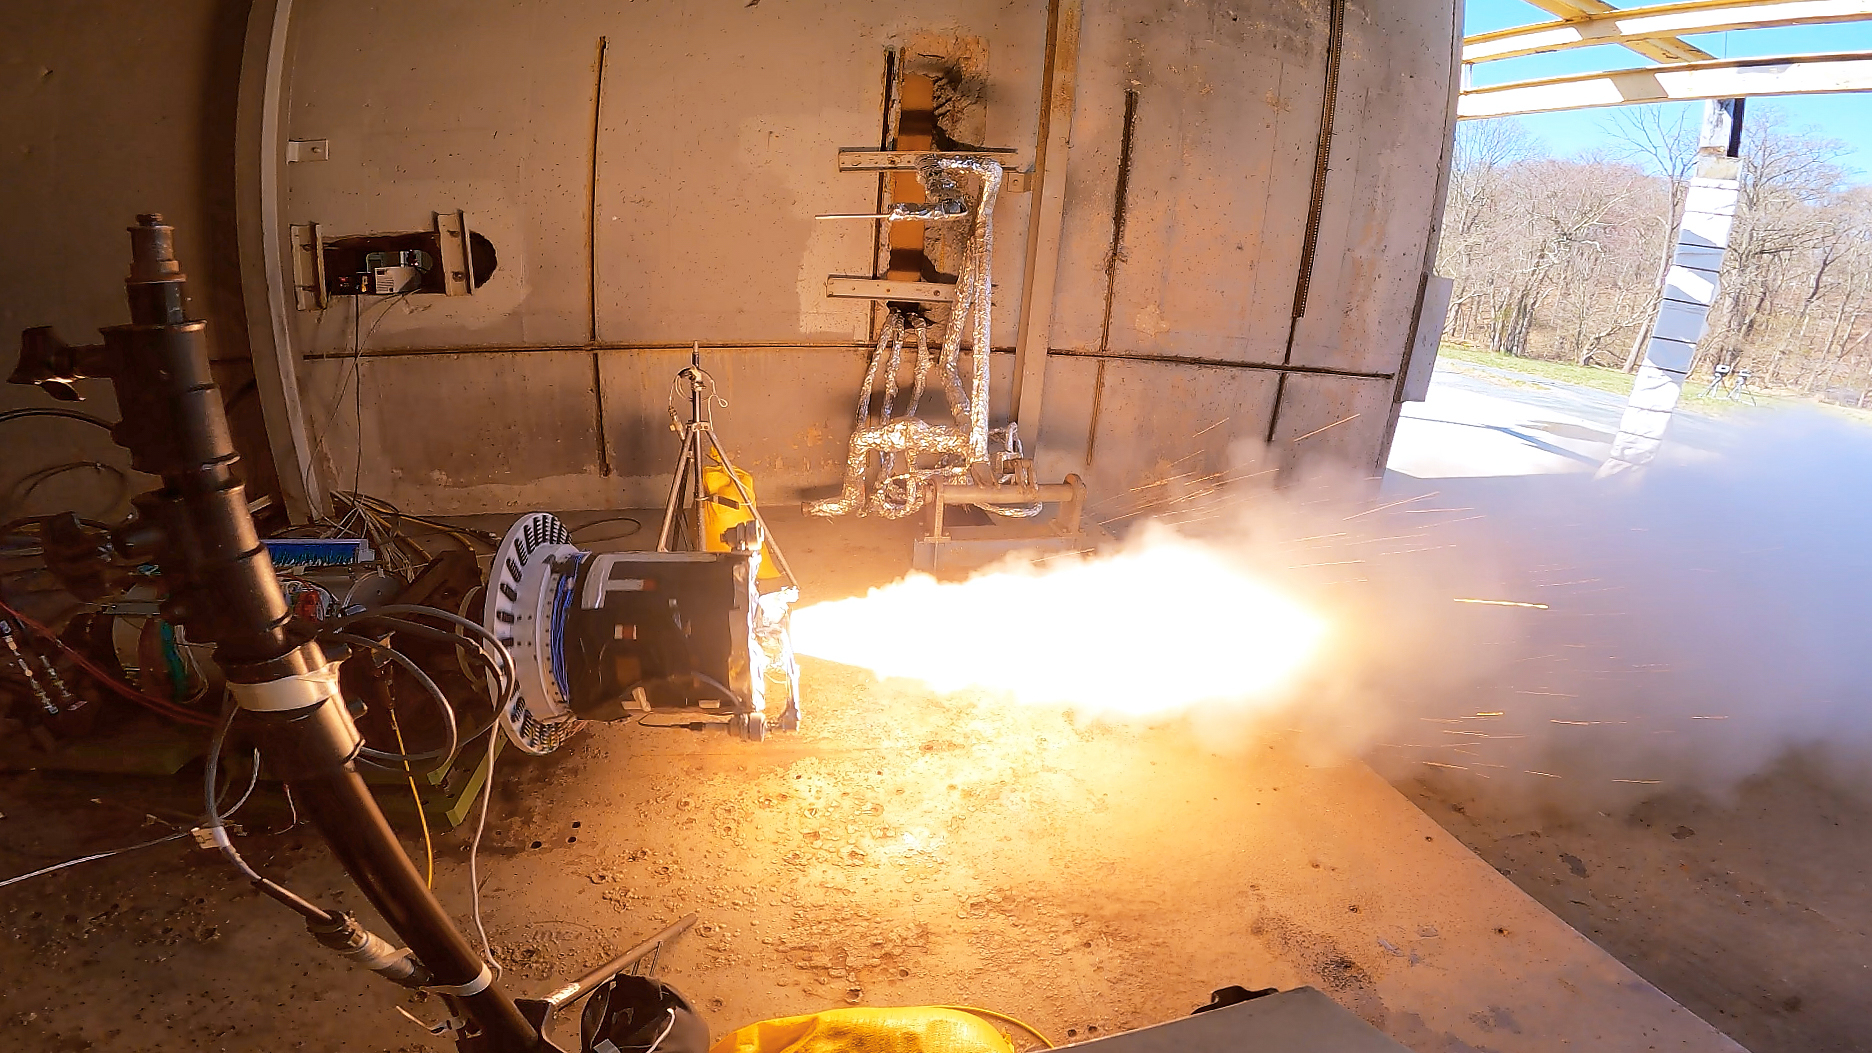

Mars Ascent Vehicle Second Stage Test

A development motor based on the second-stage solid rocket motor design for NASA’s Mars Ascent Vehicle (MAV) undergoes testing March 29, 2023, at Northrop Grumman’s facility in Elkton, Maryland. The two-stage MAV rocket is an important part of the NASA-ESA (European Space Agency) Mars Sample Return campaign, which would retrieve samples collected by NASA’s Perseverance rover and deliver them to Earth for advanced study. The MAV would be the first rocket fired off another planet.

NASA’s Sample Retrieval Lander would carry the MAV to Mars’ surface, landing near or in Jezero Crater to gather the samples taken by the agency’s Perseverance rover. The samples would be returned to the lander, which would serve as the launch platform for the MAV. With the sample container secured, the MAV would then launch. Once the MAV reaches Mars orbit, the container would be captured by an ESA (European Space Agency) Earth Return Orbiter spacecraft outfitted with NASA’s Capture, Containment, and Return System payload. The spacecraft would bring the samples to Earth safely and securely in the early-to-mid 2030s.

Credit: NASA